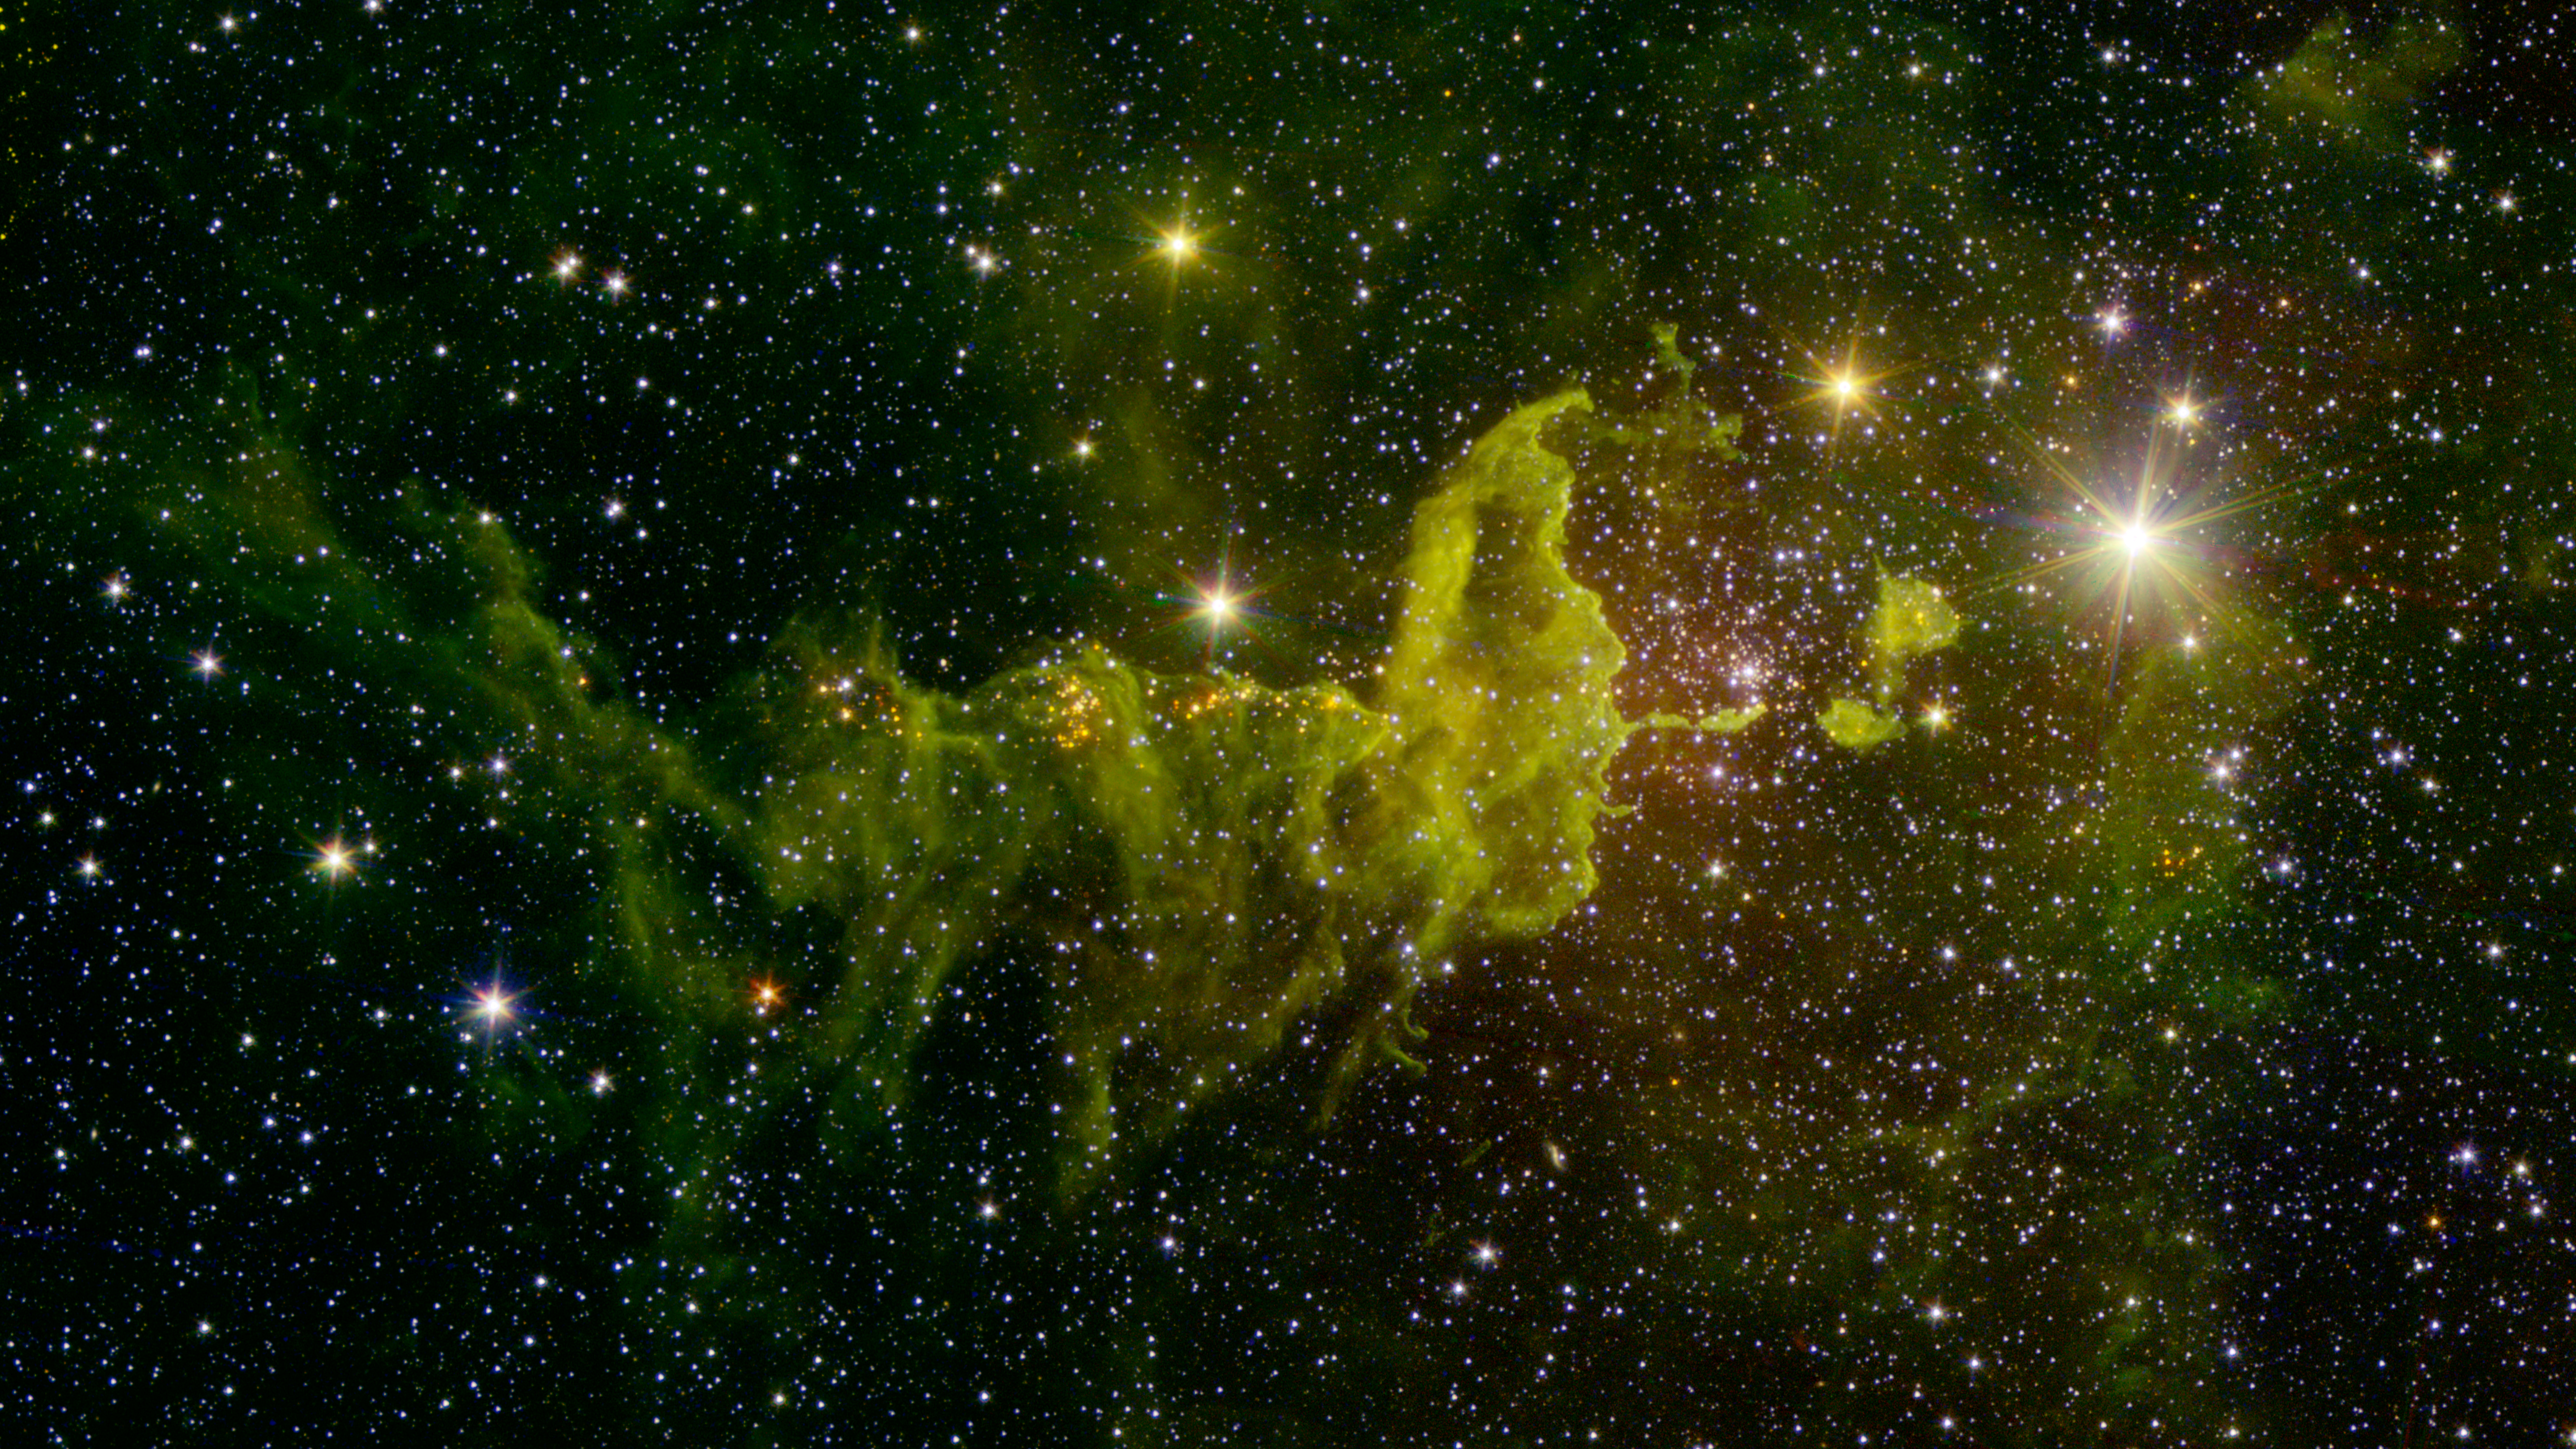

The Spider Nebula

The spider part of "The Spider and the Fly" nebulae, IC 417 abounds in star formation, as seen in this infrared image from NASA's Spitzer Space Telescope and the Two Micron All Sky Survey (2MASS).

Located in the constellation Auriga, IC 417 lies about 10,000 light-years away. It is in the outer part of the Milky Way, almost exactly in the opposite direction from the galactic center. This region was chosen as the subject of a research project by a group of students, teachers and scientists as part of the NASA/IPAC Teacher Archive Research Program (NITARP) in 2015.

A cluster of young stars called "Stock 8" can be seen at center right. The light from this cluster carves out a bowl in the nearby dust clouds, seen here as green fluff. Along the sinuous tail in the center and to the left, groupings of red point sources are also young stars.

In this image, infrared wavelengths, which are invisible to the unaided eye, have been assigned visible colors. Light with a wavelength of 1.2 microns, detected by 2MASS, is shown in blue. The Spitzer wavelengths of 3.6 and 4.5 microns are green and red, respectively.

Spitzer data used to create this image were obtained during the space telescope's "warm mission" phase, following its depletion of coolant in mid-2009. Due to its design, Spitzer remains cold enough to operate efficiently at two channels of infrared light. It is now in its 12th year of operation since launch.

The 2MASS mission was a joint effort between the California Institute of Technology, Pasadena; the University of Massachusetts, Amherst; and NASA's Jet Propulsion Laboratory, Pasadena, California.

JPL manages the Spitzer Space Telescope mission for NASA's Science Mission Directorate, Washington. Science operations are conducted at the Spitzer Science Center at the California Institute of Technology in Pasadena. Spacecraft operations are based at Lockheed Martin Space Systems Company, Littleton, Colorado. Data from 2MASS and Spitzer are archived at the Infrared Science Archive housed at the Infrared Processing and Analysis Center (IPAC) at Caltech. Caltech manages JPL for NASA.

Credit: NASA/JPL-Caltech